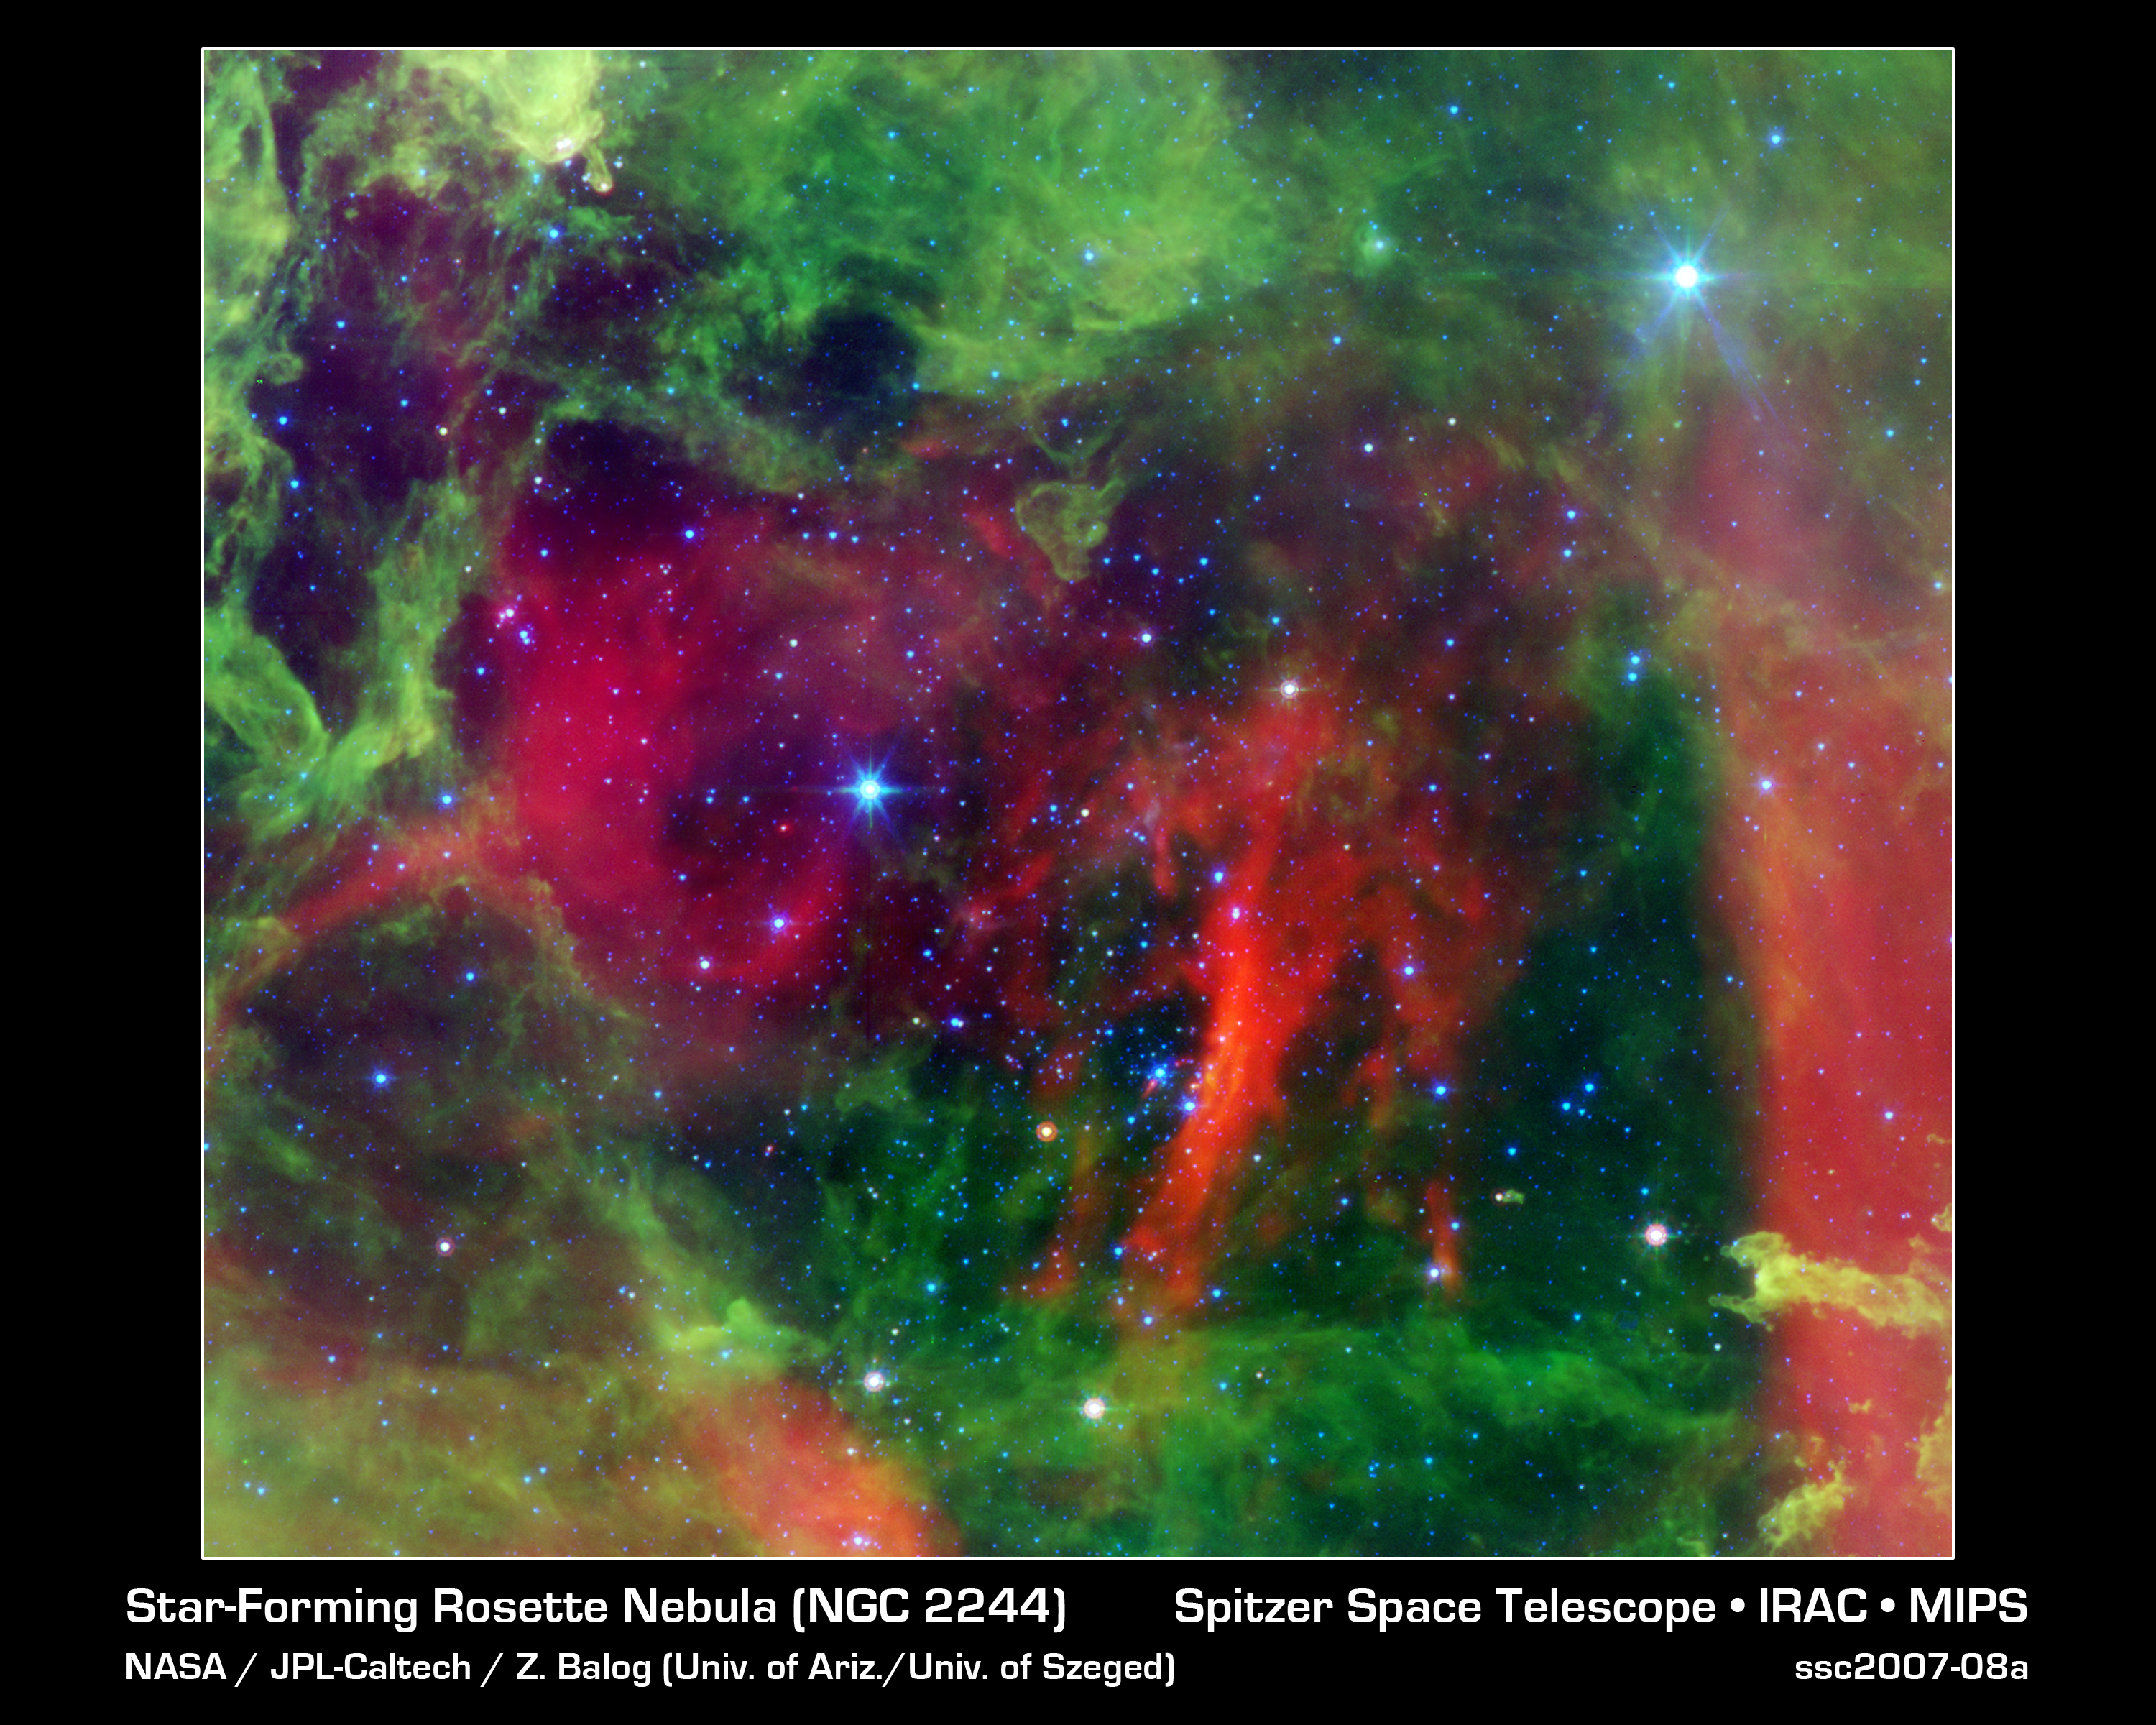

Heart of the Rosette Nebula

This infrared image from NASA's Spitzer Space Telescope shows the Rosette nebula, a pretty star-forming region more than 5,000 light-years away in the constellation Monoceros. In optical light, the nebula looks like a rosebud, or the "rosette" adornments that date back to antiquity.

But lurking inside this delicate cosmic rosebud are super hot stars, called O-stars, whose radiation and winds have collectively excavated layers of dust (green) and gas away, revealing the cavity of cooler dust (red). Some of the Rosette's O-stars can be seen in the bubble-like, red cavity; however the largest two blue stars in this picture are in the foreground, and not in the nebula itself.

This image shows infrared light captured by Spitzer's infrared array camera. Light with wavelengths of 24 microns is red; light of 8 microns is green; and light of 4.5 microns is blue.

Credit: NASA/JPL-Caltech/Z. Balog (Univ. of Arizona/Univ. of Szeged)